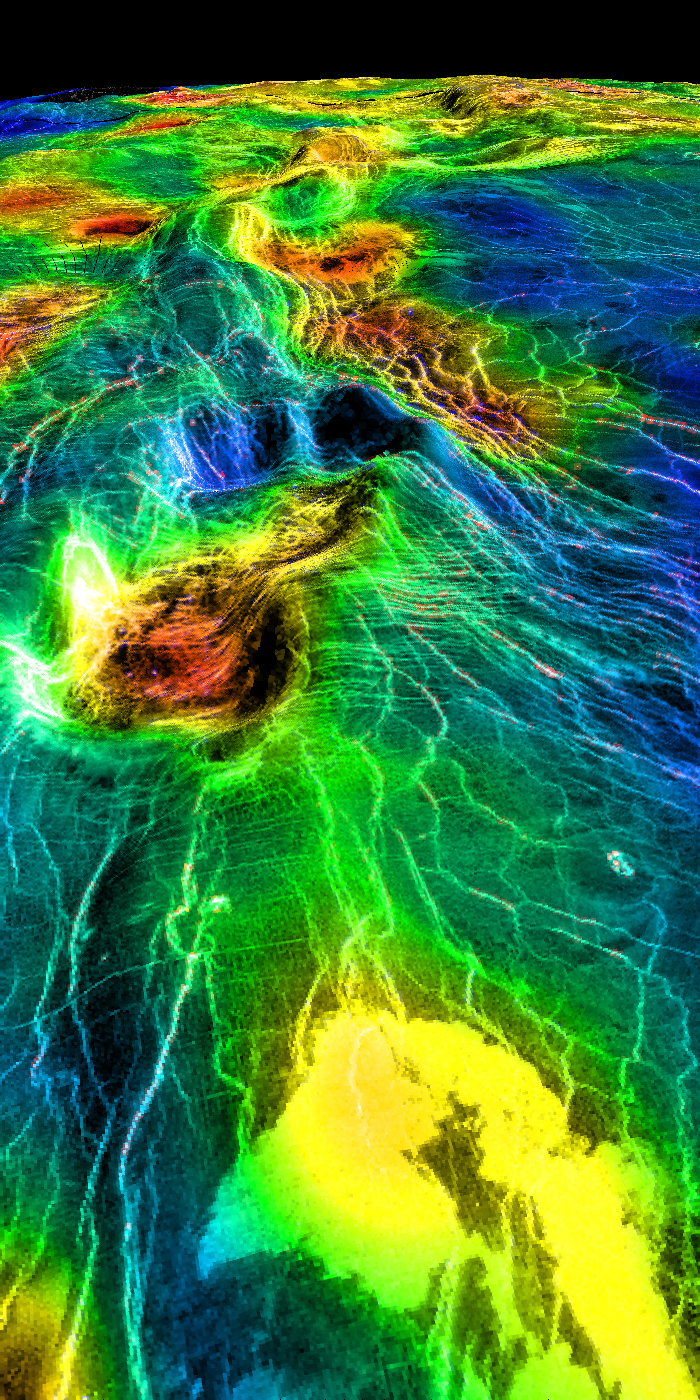

Sedna Planitia (Right Member of a Synthetic Stereo Pair)

This perspective view of Venus, generated by computer from Magellan data and color-coded with emissivity, shows part of the lowland plains in Sedna Planitia. Circular depressions with associated fracture patterns, called “coronae,” are apparently unique to the lowlands of Venus, and tend to occur in linear clusters along the planet’s major tectonic belts, as seen in this image. Coronae differ greatly in size and detailed morphology: the central depression may or may not lie below the surrounding plains, and may or may not be surrounded by a raised rim or a moat outside the rim. Coronae are thought to be caused by localized “hot spot” magmatic activity in Venus’ subsurface. Intrusion of magma into the crust first pushes up the surface, after which cooling and contraction create the central depression and generate a pattern of concentric fractures. In some cases, lava may be extruded onto the surface, as seen here as bright flows in the foreground. This image is the right member of a synthetic stereo pair; the other image is PIA00313. To view the region in stereo, download the two images, arrange them side by side on the screen or in hardcopy, and view this image with the right eye and the other with the left. For best viewing, use a stereoscope or size the images so that their width is close to the interpupillary distance, about 6.6 cm (2.6 inches). Magellan MIDR quadrangle* containing this image: C1- 45N011. Image resolution (m): 225. Size of region shown (E-W x N-S, in km): 1900 x 120 at front edge. Range of emissivities from violet to red: 0.82 — 0.88. Vertical exaggeration: 20. Azimuth of viewpoint (deg clockwise from East): 13. Elevation of viewpoint (km): 300. *Quadrangle name indicates approximate center latitude (N=north, S=south) and center longitude (East).

Credit: NASA/JPL/USGS